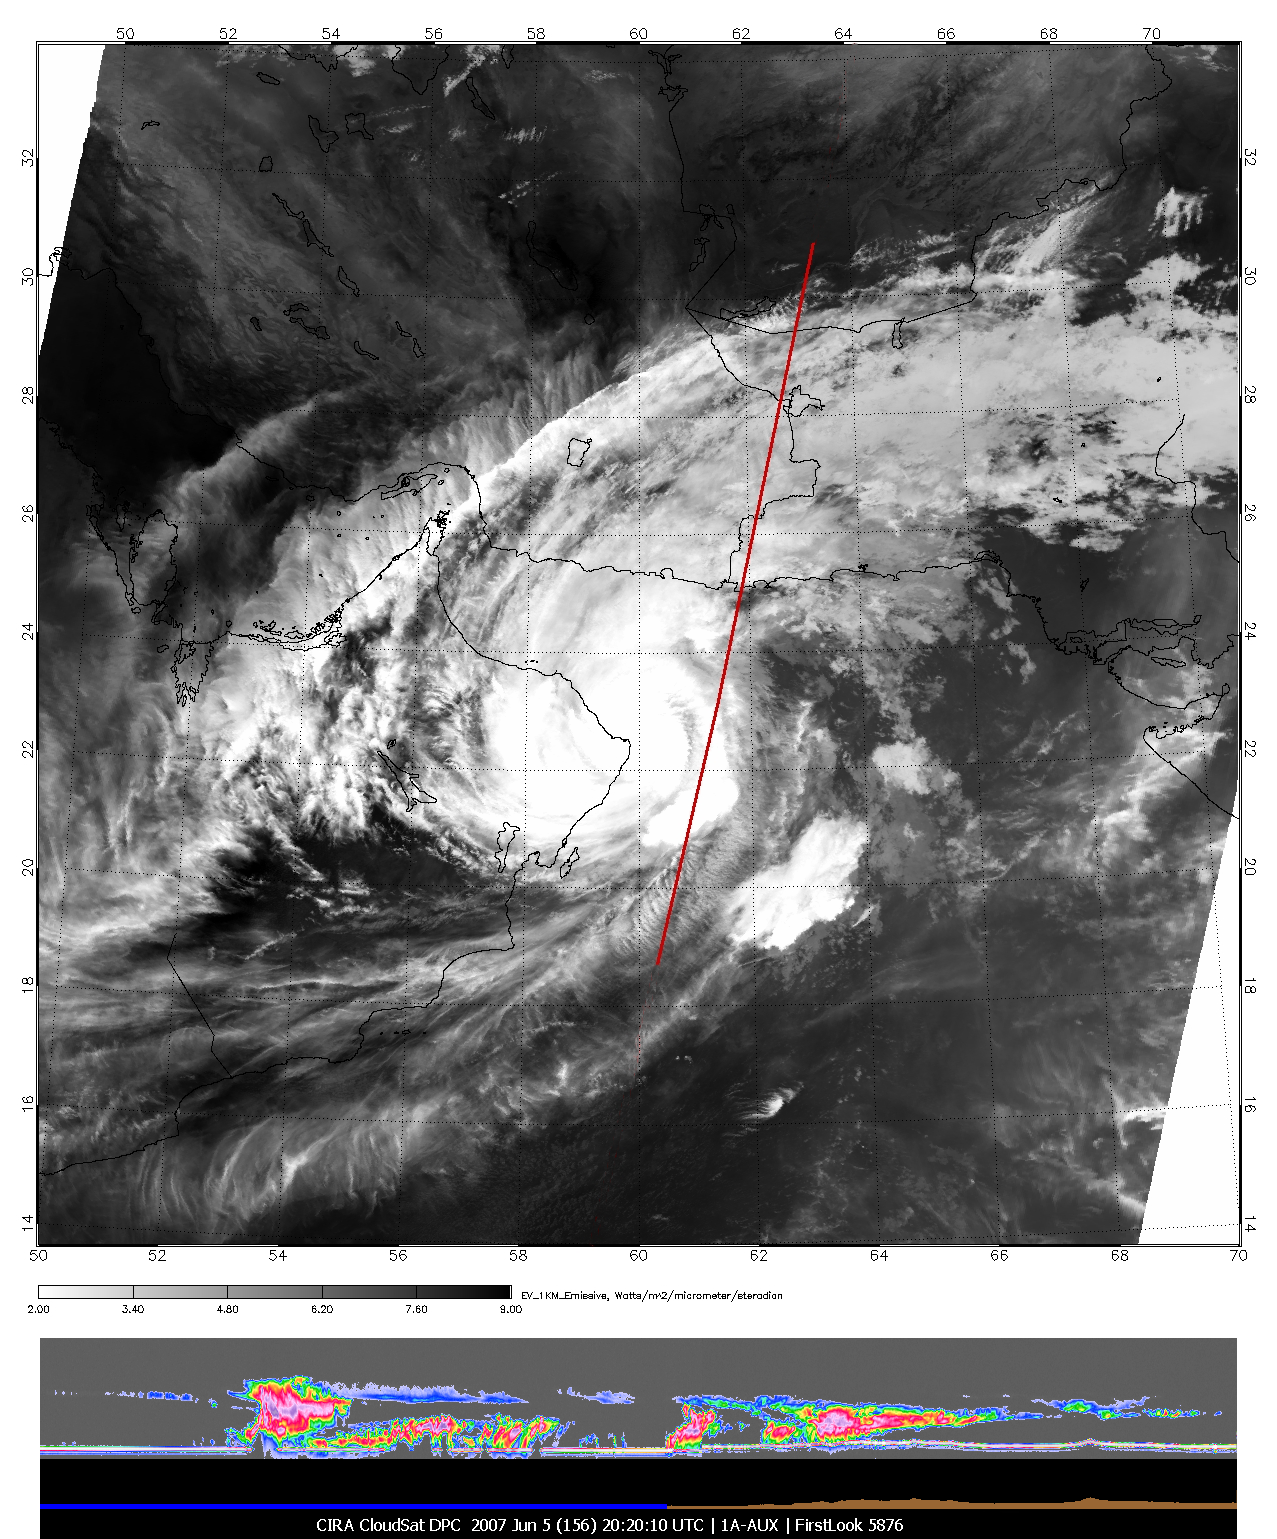

Tropical Cyclone Gonu Viewed by CloudSat

The image of Tropical Cyclone Gonu in the upper panel was taken by the Moderate Resolution Imaging Spectroradiometer (MODIS) instrument on NASA’s Aqua satellite on June 5, 2007, at approximately 20:20 UTC. NASA’s CloudSat satellite, carrying the cloud profiling radar, flies in formation with Aqua, and passes over the same location approximately one minute later. The line from A to B on the upper panel represents the ground track of the CloudSat satellite and corresponds to the cloud profiling radar observations in the lower panel. In the lower panel, taken by CloudSat, the vertical axis represents the altitude from the ground to the top of the atmosphere, and the variations of color intensity are an indication of the differing amounts of water and ice in the storm clouds. The bright line at the bottom of the panel is the ground return from the radar. This indicates that the radar penetrated to the ground most of the time, even through heavy rainfall. Where the ground return disappears is an indication that the radar was attenuated by heavy precipitation, likely exceeding 30 millimeters per hour, based on previous studies. From one side to the other, the bottom panel is approximately 800 kilometers, and the scale from top to bottom is approximately 30 kilometers. The CloudSat data provide analysts and forecasters with a view of hurricanes never before available. Cross-sections like these provide a view of the internal structure of these storms, giving information about the intensity, rainfall rates and cloud organization.

Quicklook Images can viewed at the CloudSat Data Processing Center.

Credit: NASA/JPL/The Cooperative Institute for Research in the Atmosphere (CIRA), Colorado State University